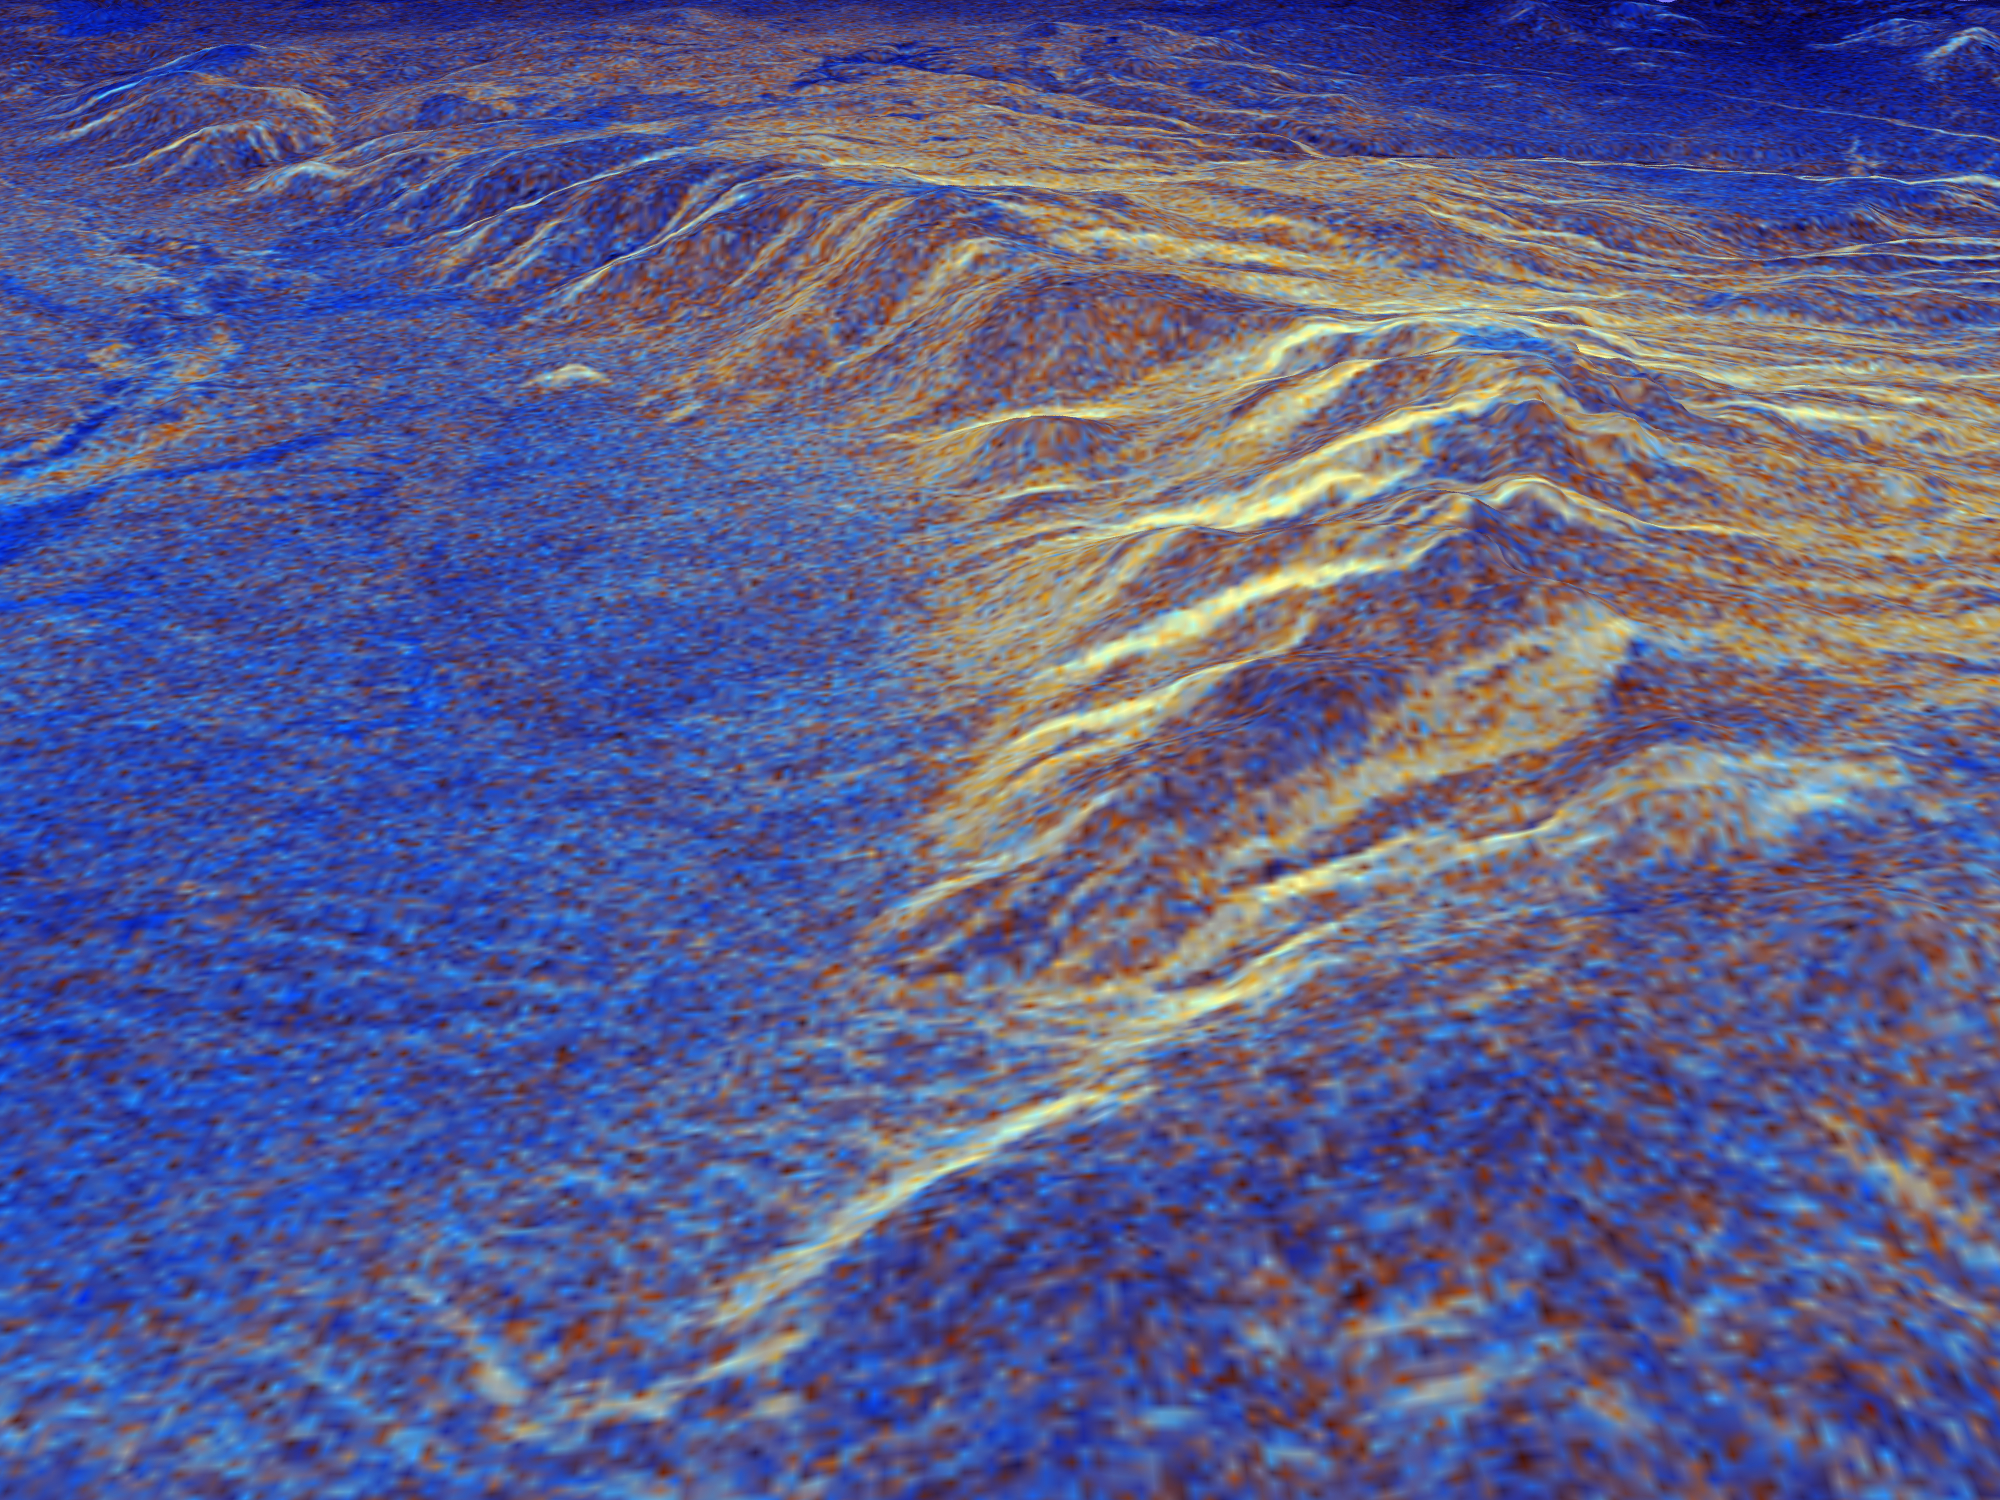

Space Radar Image of Long Valley, California – 3-D view

This is a three-dimensional perspective view of Long Valley, California by the Spaceborne Imaging Radar-C/X-band Synthetic Aperture Radar on board the space shuttle Endeavour. This view was constructed by overlaying a color composite SIR-C image on a digital elevation map. The digital elevation map was produced using radar interferometry, a process by which radar data are acquired on different passes of the space shuttle and, which then, are compared to obtain elevation information. The data were acquired on April 13, 1994 and on October 3, 1994, during the first and second flights of the SIR-C/X-SAR radar instrument. The color composite radar image was produced by assigning red to the C-band (horizontally transmitted and vertically received) polarization; green to the C-band (vertically transmitted and received) polarization; and blue to the ratio of the two data sets. Blue areas in the image are smooth and yellow areas are rock outcrops with varying amounts of snow and vegetation. The view is looking north along the northeastern edge of the Long Valley caldera, a volcanic collapse feature created 750,000 years ago and the site of continued subsurface activity. Crowley Lake is off the image to the left.

Spaceborne Imaging Radar-C and X-band Synthetic Aperture Radar (SIR-C/X-SAR) is part of NASA’s Mission to Planet Earth. The radars illuminate Earth with microwaves, allowing detailed observations at any time, regardless of weather or sunlight conditions. SIR-C/X-SAR uses three microwave wavelengths: L-band (24 cm), C-band (6 cm) and X-band (3 cm). The multi-frequency data will be used by the international scientific community to better understand the global environment and how it is changing. The SIR-C/X-SAR data, complemented by aircraft and ground studies, will give scientists clearer insights into those environmental changes which are caused by nature and those changes which are induced by human activity.

SIR-C was developed by NASA’s Jet Propulsion Laboratory. X-SAR was developed by the Dornier and Alenia Spazio companies for the German space agency, Deutsche Agentur fuer Raumfahrtangelegenheiten (DARA), and the Italian space agency, Agenzia Spaziale Italiana (ASI), with the Deutsche Forschungsanstalt fuer Luft und Raumfahrt e.V.(DLR), the major partner in science, operations and data processing of X-SAR.

Credit: NASA/JPL